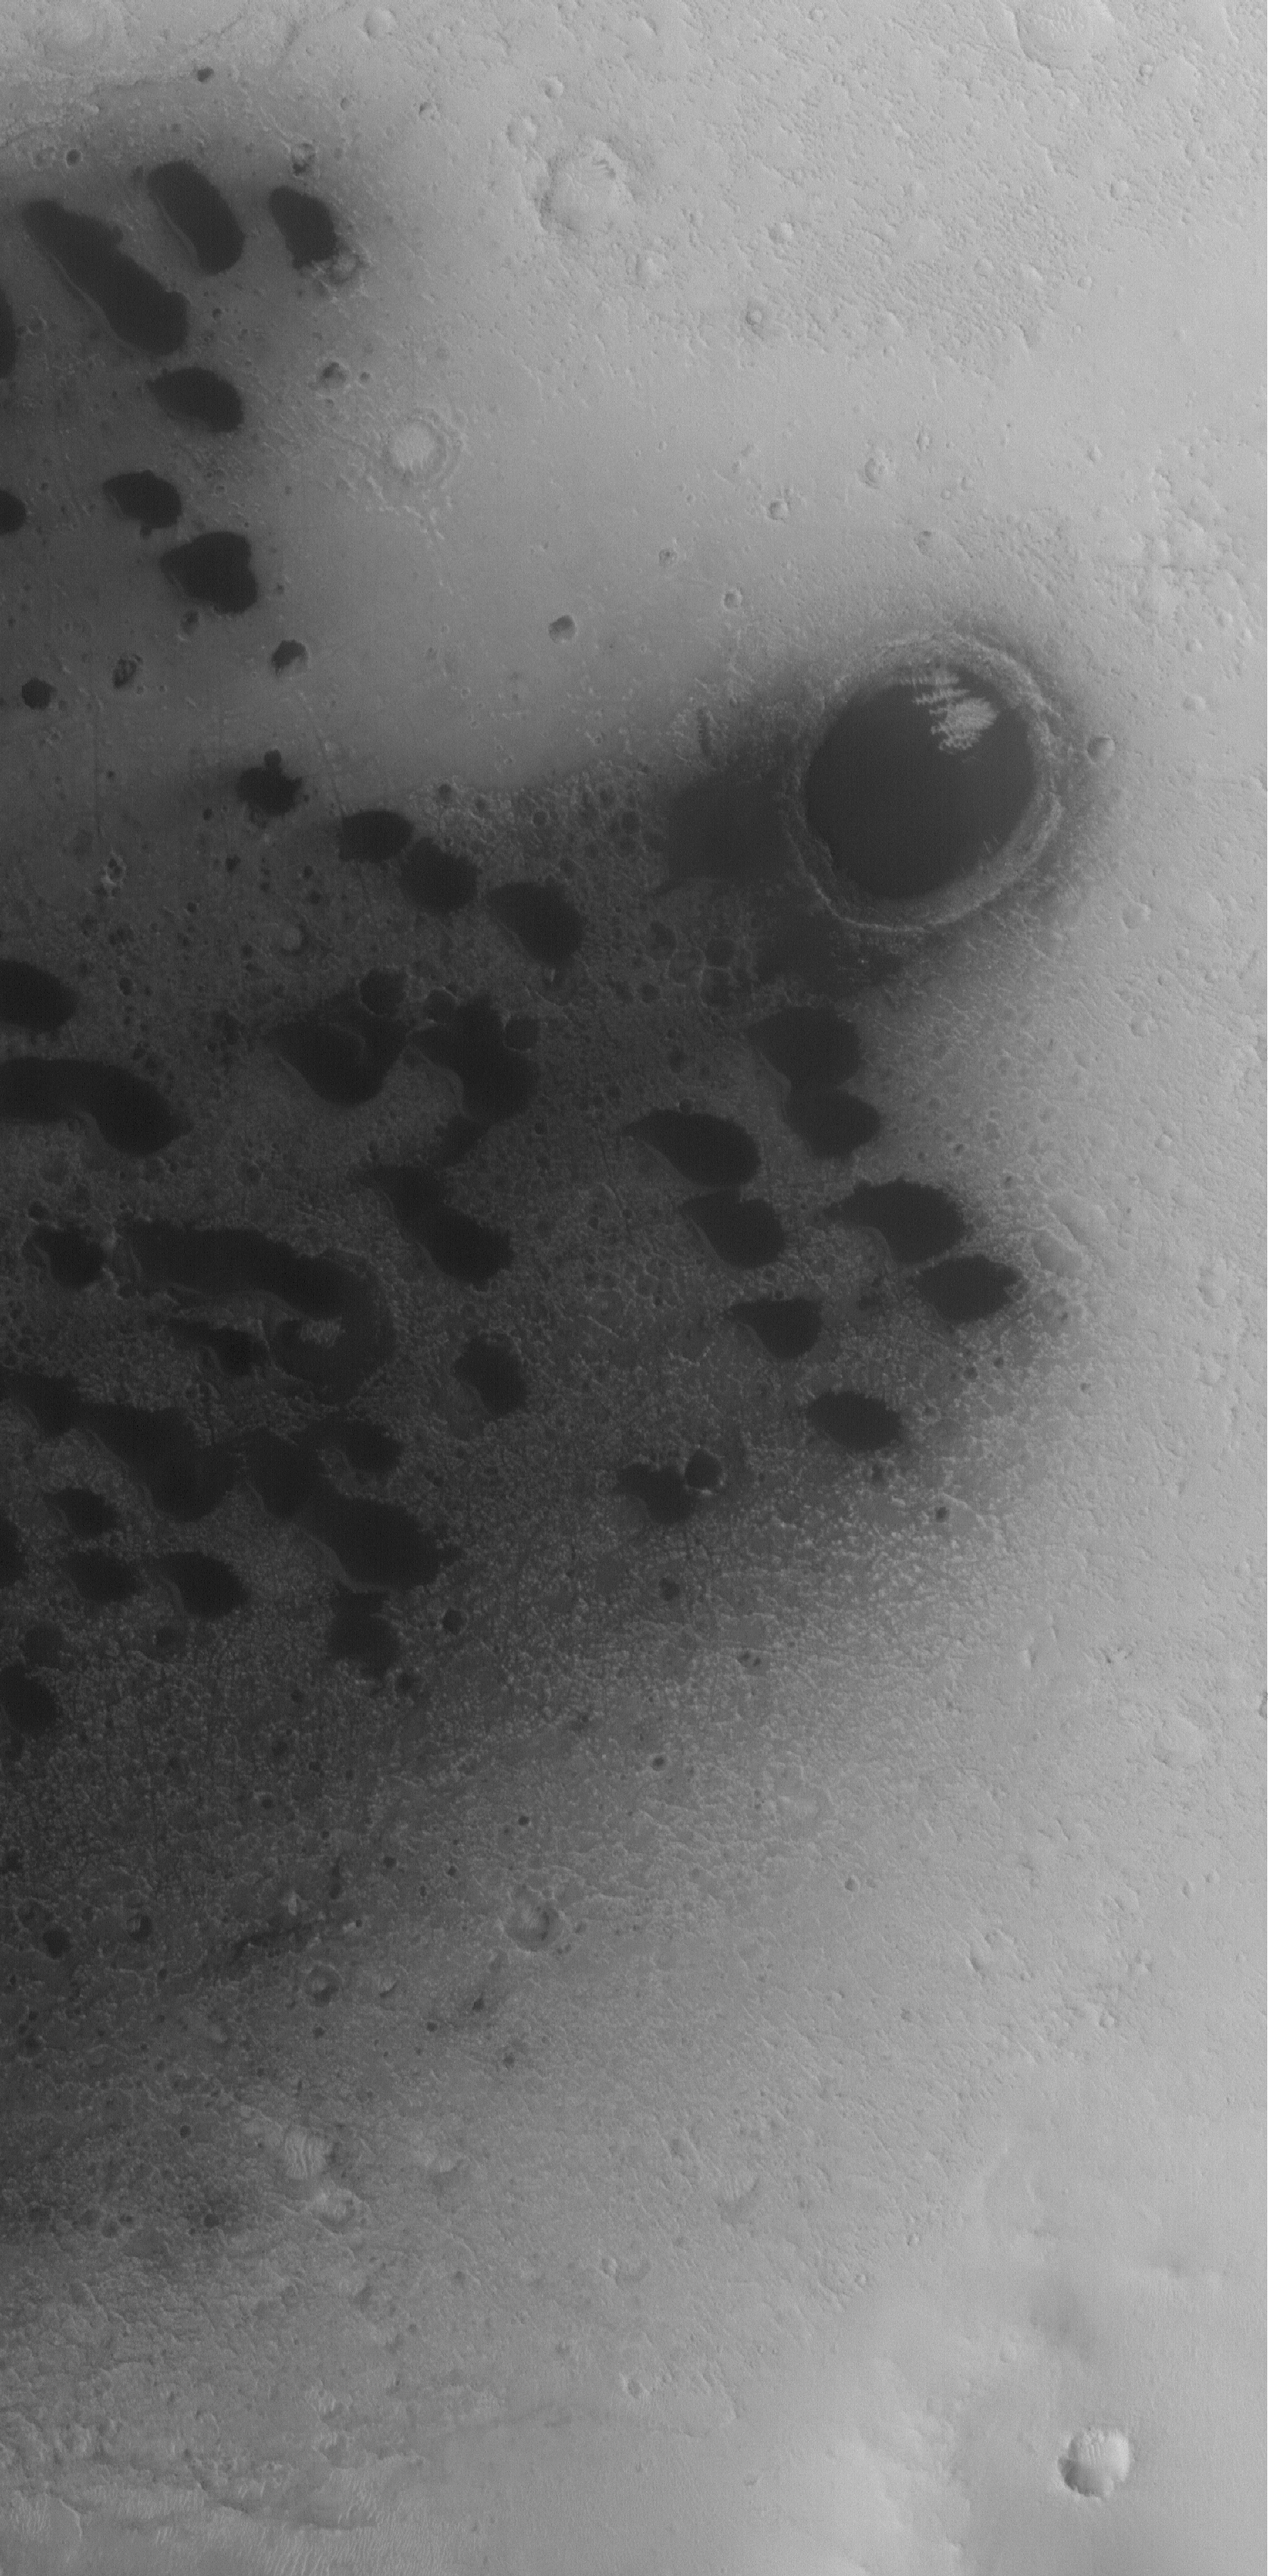

West Arabia Barchans

16 July 2005
This Mars Global Surveyor (MGS) Mars Orbiter Camera (MOC) image shows small barchan dunes on the floor of a crater in western Arabia Terra. Similar dunes are found in most of the larger craters of the region. The steepest slopes on these dunes, their slipfaces, point toward the west-southwest, indicating that dominant winds blow from the east-northeast (upper right).

Location near: 10.9°N, 2.8°W
Image width: width: ~3 km (~1.9 mi)
Illumination from: lower left
Season: Northern Autumn

Credit: NASA/JPL/Malin Space Science Systems